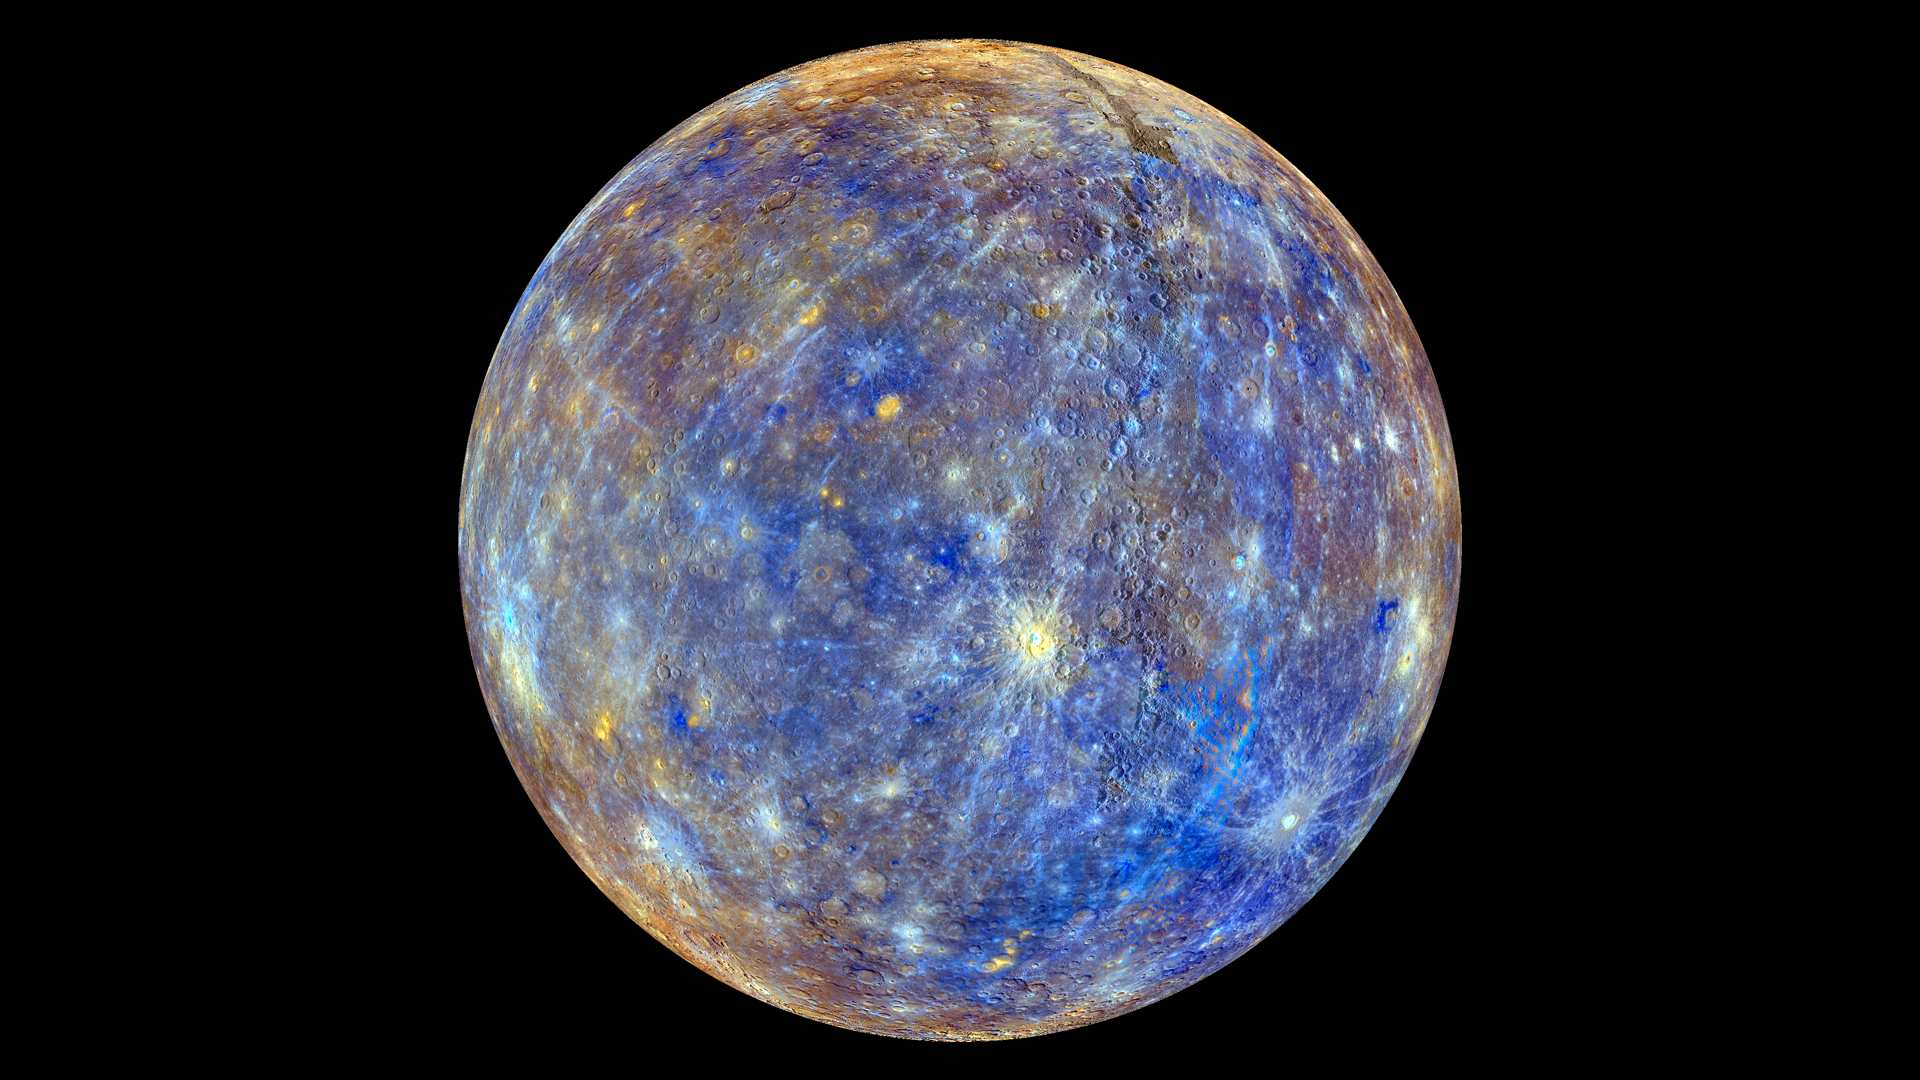

False Color View of Mercury

This colorful view of Mercury was produced by using images from the color base map imaging campaign during MESSENGER's primary mission. These colors are not what Mercury would look like to the human eye, but rather the colors enhance the chemical, mineralogical, and physical differences between the rocks that make up Mercury's surface. Young crater rays, extending radially from fresh impact craters, appear light blue or white. Medium- and dark-blue areas are a geologic unit of Mercury's crust known as the "low-reflectance material", thought to be rich in a dark, opaque mineral. Tan areas are plains formed by eruption of highly fluid lavas. The crater in the upper right whose rays stretch across the planet is Hokusai. To watch a movie of this colorful view of Mercury as a spinning globe go here: www.flickr.com/photos/gsfc/8497927473 Young crater rays, extending radially from fresh impact craters, appear light blue or white. Medium- and dark-blue areas are a geologic unit of Mercury's crust known as the "low-reflectance material", thought to be rich in a dark, opaque mineral. Tan areas are plains formed by eruption of highly fluid lavas. The giant Caloris basin is the large circular tan feature located just to the upper right of center of the image. The MESSENGER spacecraft is the first ever to orbit the planet Mercury, and the spacecraft's seven scientific instruments and radio science investigation are unraveling the history and evolution of the Solar System's innermost planet. Visit the Why Mercury? section of this website to learn more about the key science questions that the MESSENGER mission is addressing. During the one-year primary mission, MESSENGER acquired 88,746 images and extensive other data sets. MESSENGER is now in a yearlong extended mission, during which plans call for the acquisition of more than 80,000 additional images to support MESSENGER's science goals.

Credit: NASA/Johns Hopkins University Applied Physics Laboratory/Carnegie Institution of Washington